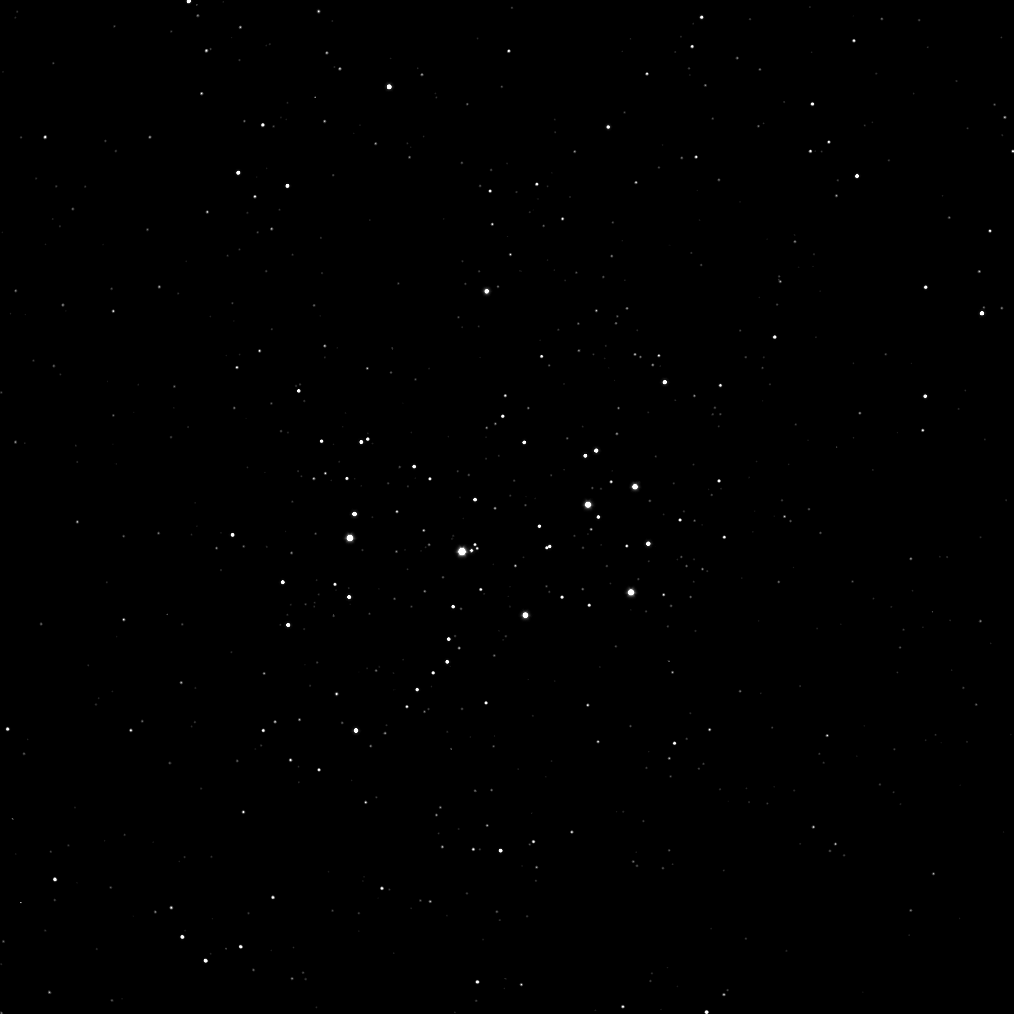

Scoping the Sisters

The Cassini spacecraft takes a break from the Saturn system to check out the Seven Sisters.

Cassini imaged the Pleiades star cluster, also called the Seven Sisters, as part of a routine to monitor the health of the spacecraft’s cameras. This image of these familiar stars was an observation used to check that the camera’s sensor, or charge-coupled device (CCD), was calibrated properly. For a brighter view of these stars, see PIA08260.

The image was taken in visible light with the Cassini spacecraft wide-angle camera on Sept. 29, 2008.

The Cassini-Huygens mission is a cooperative project of NASA, the European Space Agency and the Italian Space Agency. The Jet Propulsion Laboratory, a division of the California Institute of Technology in Pasadena, manages the mission for NASA’s Science Mission Directorate, Washington, D.C. The Cassini orbiter and its two onboard cameras were designed, developed and assembled at JPL. The imaging operations center is based at the Space Science Institute in Boulder, Colo.

Credit: NASA/JPL/Space Science Institute